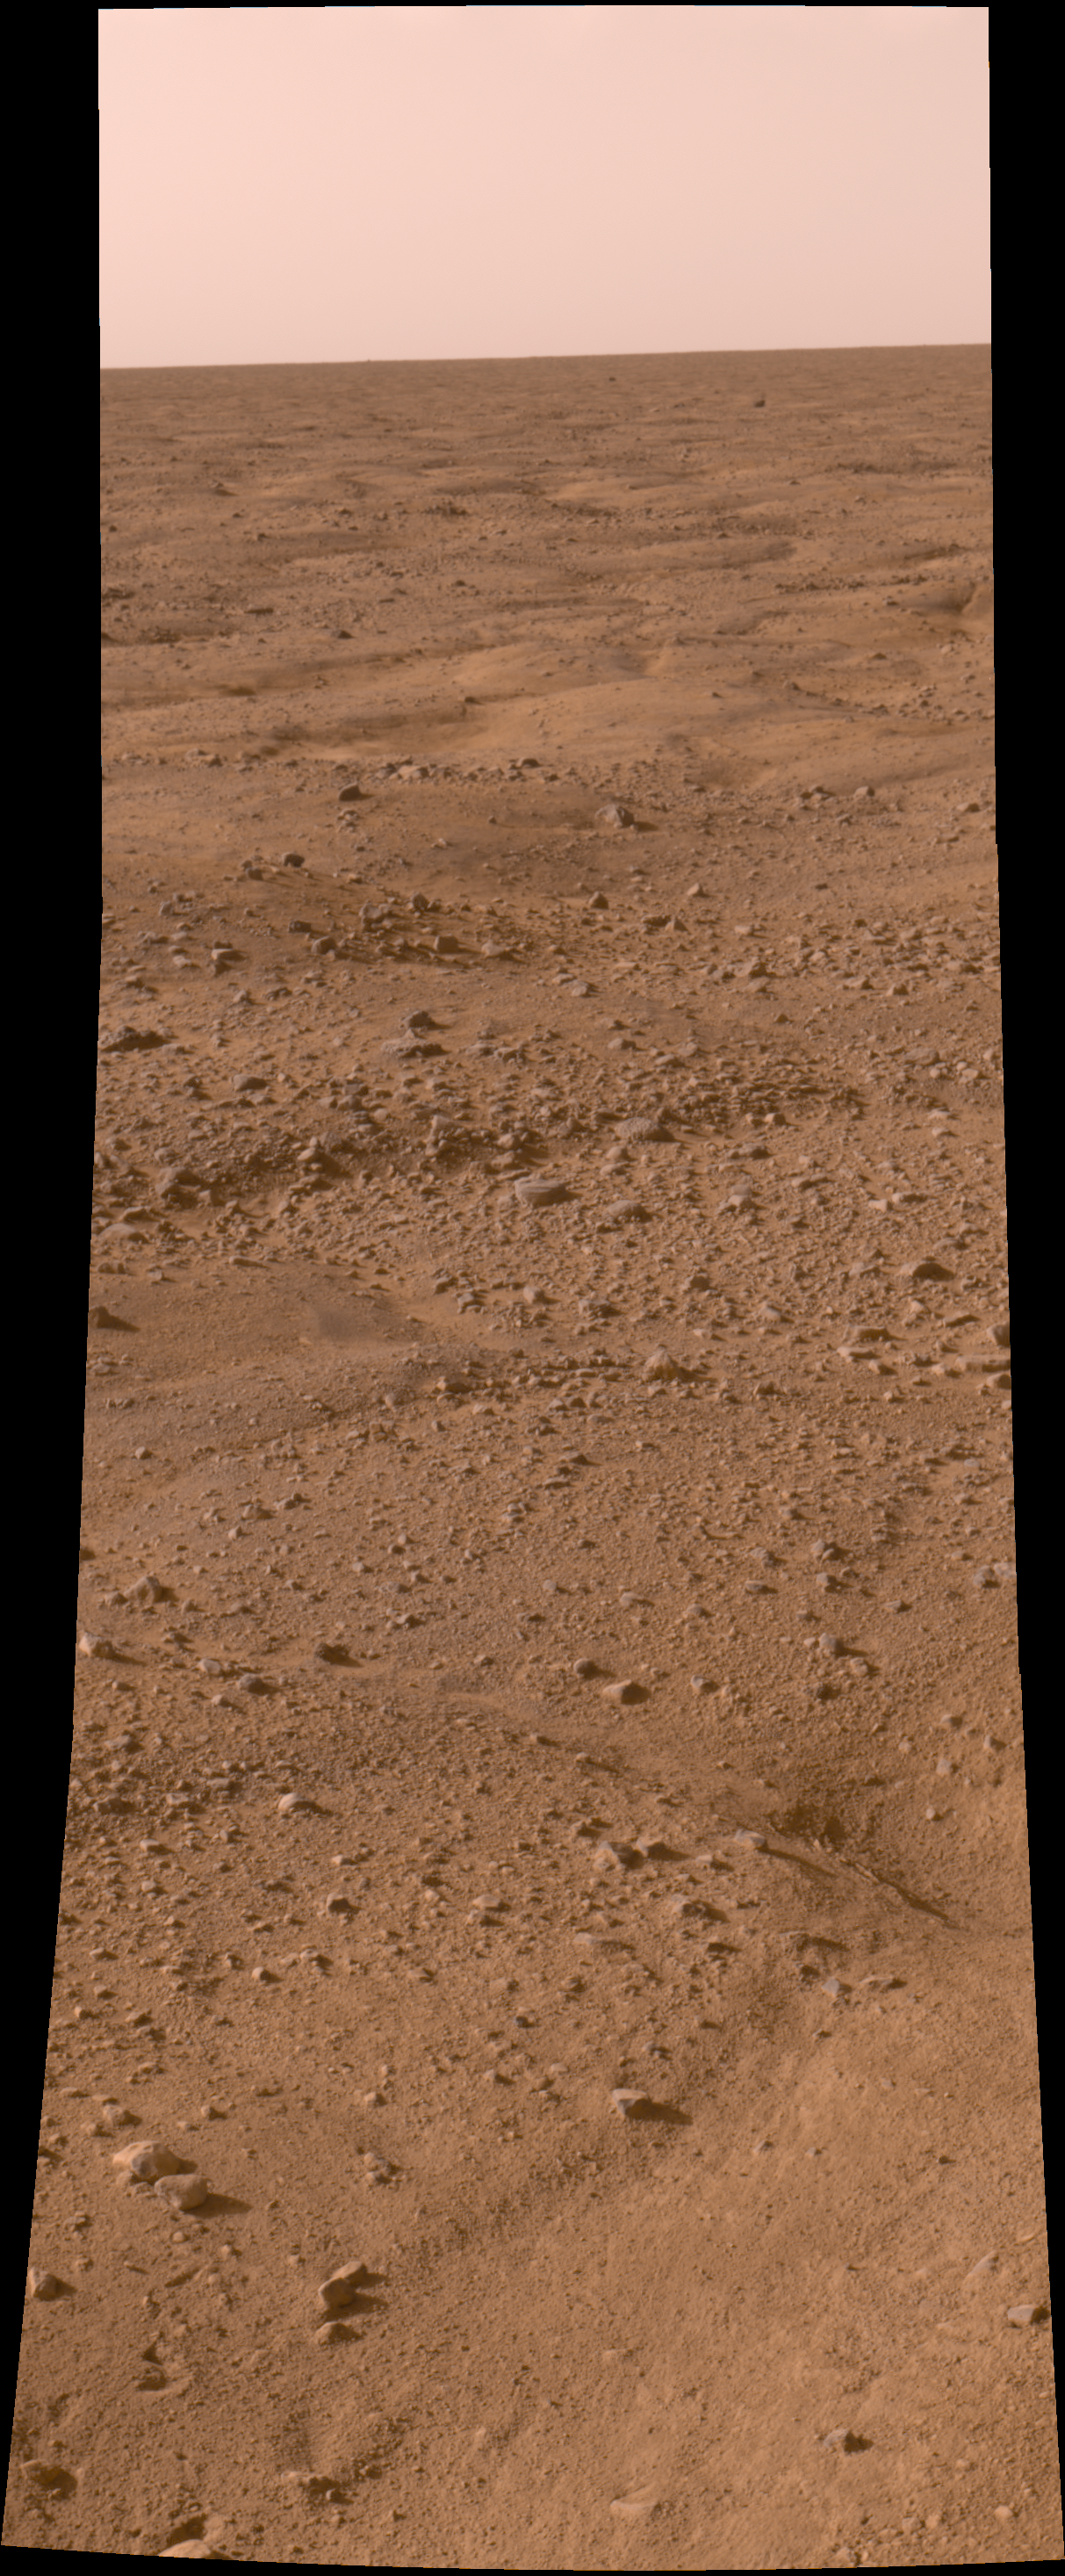

Phoenix Opens its Eyes

This image, one of the first captured by NASA’s Phoenix Mars Lander, shows the vast plains of the northern polar region of Mars. The flat landscape is strewn with tiny pebbles and shows polygonal cracking, a pattern seen widely in Martian high latitudes and also observed in permafrost terrains on Earth. The polygonal cracking is believed to have resulted from seasonalcontraction and expansion of surface ice.

Phoenix touched down on the Red Planet at 4:53 p.m. Pacific Time (7:53 p.m. Eastern Time), May 25, 2008, in an arctic region called Vastitas Borealis, at 68 degrees north latitude, 234 degrees east longitude.

This is an approximate-color image taken shortly after landing by the spacecraft’s Surface Stereo Imager, inferred from two color filters, a violet, 450-nanometer filter and an infrared, 750-nanometer filter.

The Phoenix Mission is led by the University of Arizona, Tucson, on behalf of NASA. Project management of the mission is by NASA’s Jet Propulsion Laboratory, Pasadena, Calif. Spacecraft development is by Lockheed Martin Space Systems, Denver.

Photojournal Note: As planned, the Phoenix lander, which landed May 25, 2008 23:53 UTC, ended communications in November 2008, about six months after landing, when its solar panels ceased operating in the dark Martian winter.

Credit: NASA/JPL-Caltech/University of Arizona